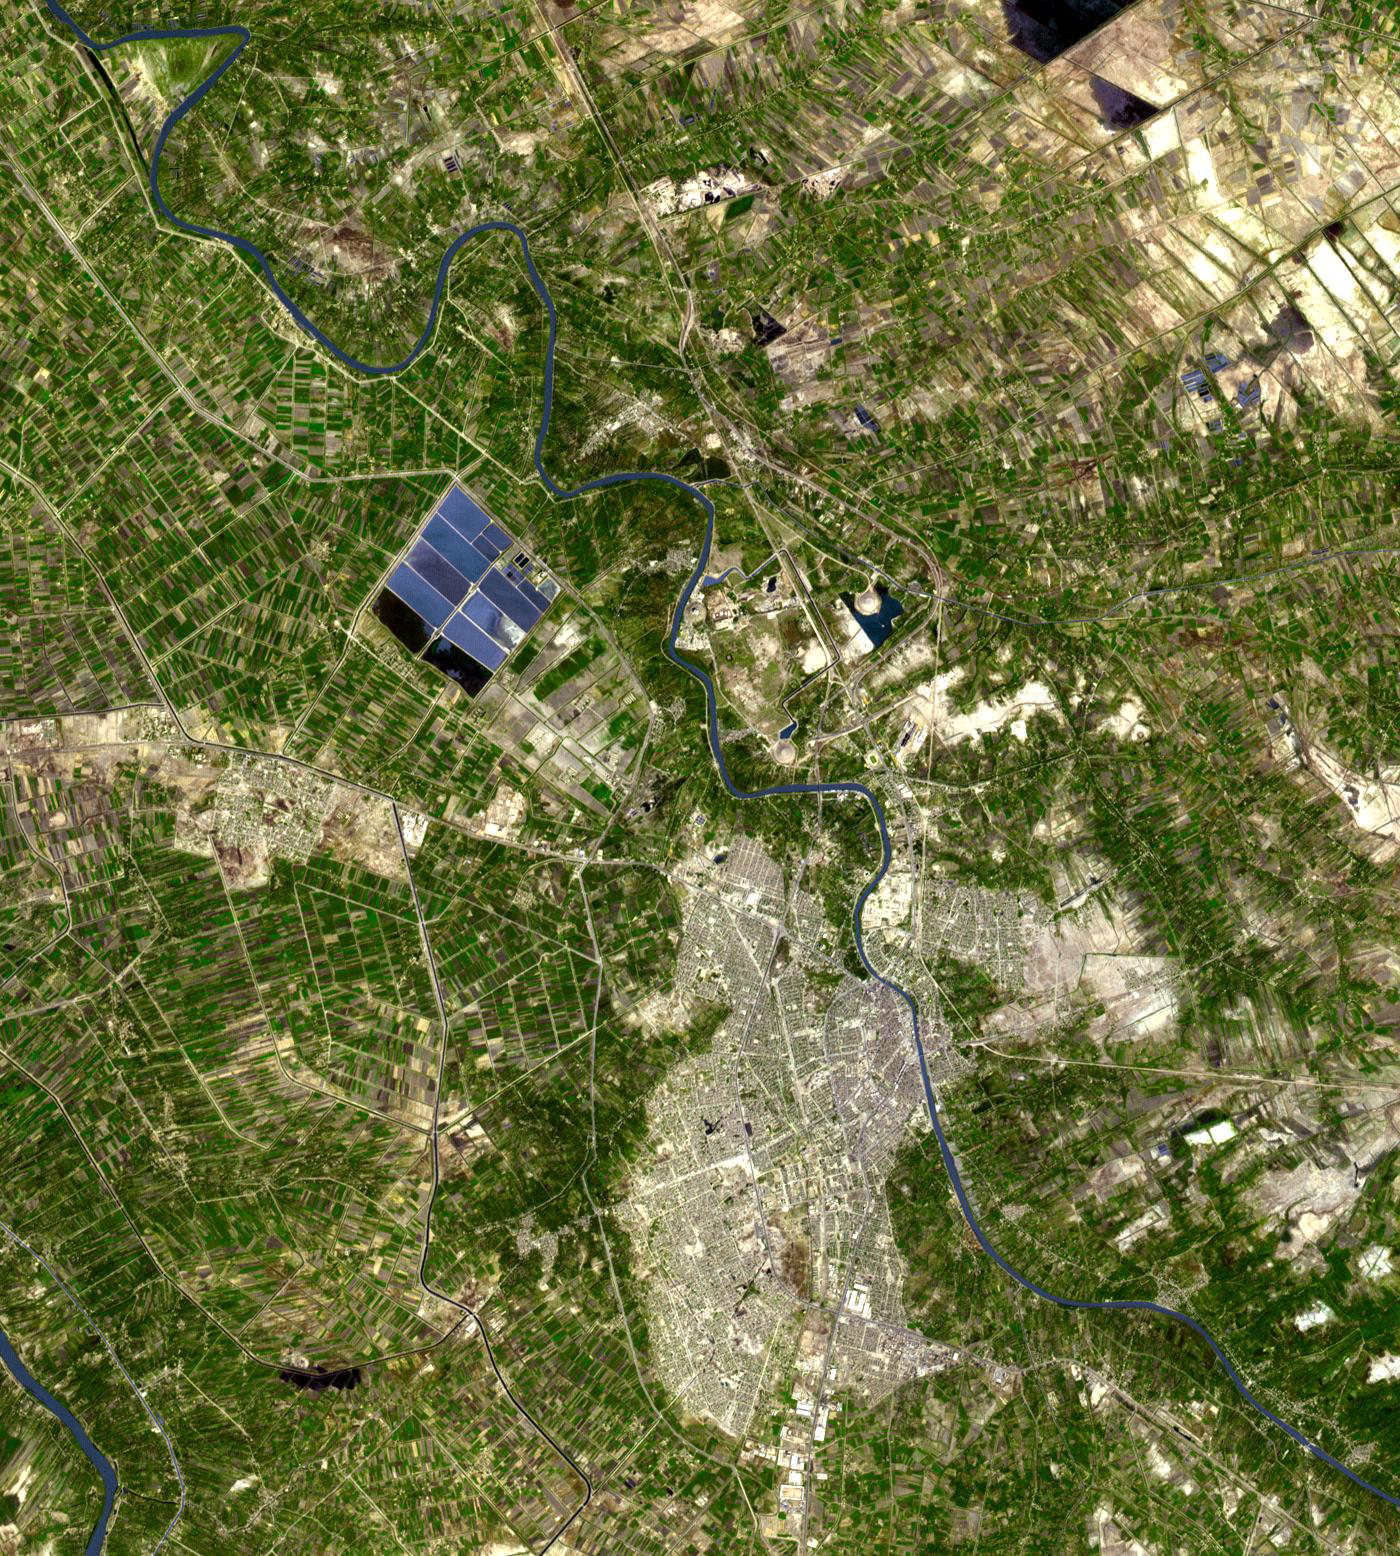

Babylon, Iraq

Originally released Sept. 27, 2010.

North of the present town of Al Hillal, Iraq, in the fertile plain between the Tigris and the Euphrates Rivers, is the site of the legendary city of Babylon. Once a city-state in ancient Mesopotamia and the capital of the 2nd Millennium BC kingdom of Babylonia, all that remains is a mound of broken mud-brick buildings and debris. It is estimated that Babylon was the largest city in the world ca. 1700 BC. By 600 BC, the city was one of the wonders of the ancient world, famous for the Hanging Gardens. The image covers 21 by 23 km, was acquired on October 20, 2004, and is located at 32.5 degrees north latitude, 44.4 degrees east longitude.

With its 14 spectral bands from the visible to the thermal infrared wavelength region and its high spatial resolution of 15 to 90 meters (about 50 to 300 feet), ASTER images Earth to map and monitor the changing surface of our planet. ASTER is one of five Earth-observing instruments launched Dec. 18, 1999, on Terra. The instrument was built by Japan’s Ministry of Economy, Trade and Industry. A joint U.S./Japan science team is responsible for validation and calibration of the instrument and data products.

The broad spectral coverage and high spectral resolution of ASTER provides scientists in numerous disciplines with critical information for surface mapping and monitoring of dynamic conditions and temporal change. Example applications are: monitoring glacial advances and retreats; monitoring potentially active volcanoes; identifying crop stress; determining cloud morphology and physical properties; wetlands evaluation; thermal pollution monitoring; coral reef degradation; surface temperature mapping of soils and geology; and measuring surface heat balance.

The U.S. science team is located at NASA’s Jet Propulsion Laboratory, Pasadena, Calif. The Terra mission is part of NASA’s Science Mission Directorate, Washington, D.C.

Credit: NASA/GSFC/METI/ERSDAC/JAROS, and U.S./Japan ASTER Science Team